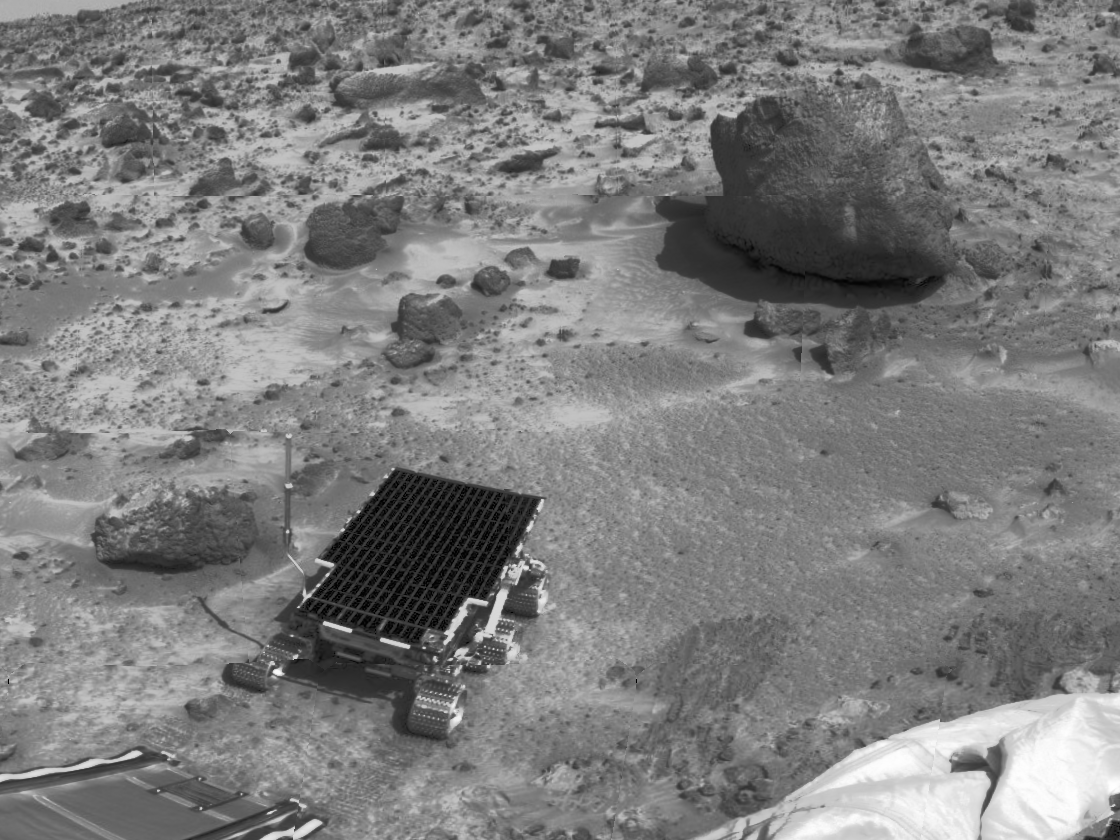

Sojourner, “Barnacle Bill,” & “Yogi”

This view taken by the Imager for Mars Pathfinder (IMP) was taken on Sol 3. “Barnacle Bill,” the small rock at left, and “Yogi,” the large rock at upper right, have been examined by Sojourner’s Alpha Proton X-Ray Spectrometer (APXS) instrument and the rover’s cameras. Barnacle Bill has the chemical composition of an andesitic volcanic rock, but may have been produced by sedimentation processes or meteorite impact. The lander’s rear ramp which Sojourner used to descend to the Martian surface is at lower left, and a portion of deflated airbag is at lower right.

Mars Pathfinder was developed and managed by the Jet Propulsion Laboratory (JPL) for the National Aeronautics and Space Administration. JPL is an operating division of the California Institute of Technology (Caltech). The IMP was developed by the University of Arizona Lunar and Planetary Laboratory under contract to JPL. Peter Smith is the Principal Investigator.

Credit: NASA/JPL